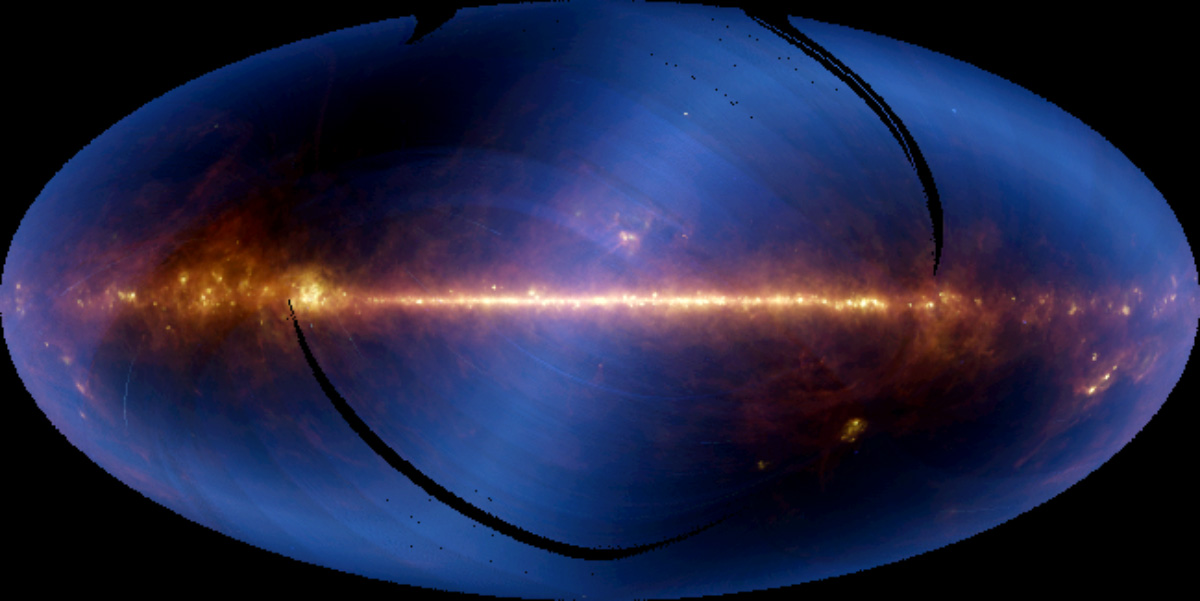

Infrared Astronomical Satellite’s View of the Sky

Nearly the entire sky, as seen in infrared wavelengths and projected at one-half degree resolution, is shown in this image, assembled from six months of data from the Infrared Astronomical Satellite, or IRAS. The bright horizontal band is the plane of our Milky Way galaxy, with the center of the galaxy located at the center of the picture. (Because of its proximity, the Milky Way dominates our view of the entire sky, as seen in this image. IRAS data processed to show smaller regions of the sky, however, reveal thousands of sources beyond the Milky Way.) The colors represent infrared emission detected in three of the telescope’s four wavelength bands (blue is 12 microns; green is 60 microns, and red is 100 microns). Hotter material appears blue or white while the cooler material appears red. The hazy, horizontal S-shaped feature that crosses the image is faint heat emitted by dust in the plane of the solar system. Celestial objects visible in the photo are regions of star formation in the constellation Ophiucus (directly above the galactic center) and Orion (the two brightest spots below the plane, far right). The Large Magellanic Cloud is the relatively isolated spot located below the plane, right of center. Black stripes are regions of the sky that were not scanned by the telescope in its first six months of operation.

Credit: NASA/JPL-Caltech